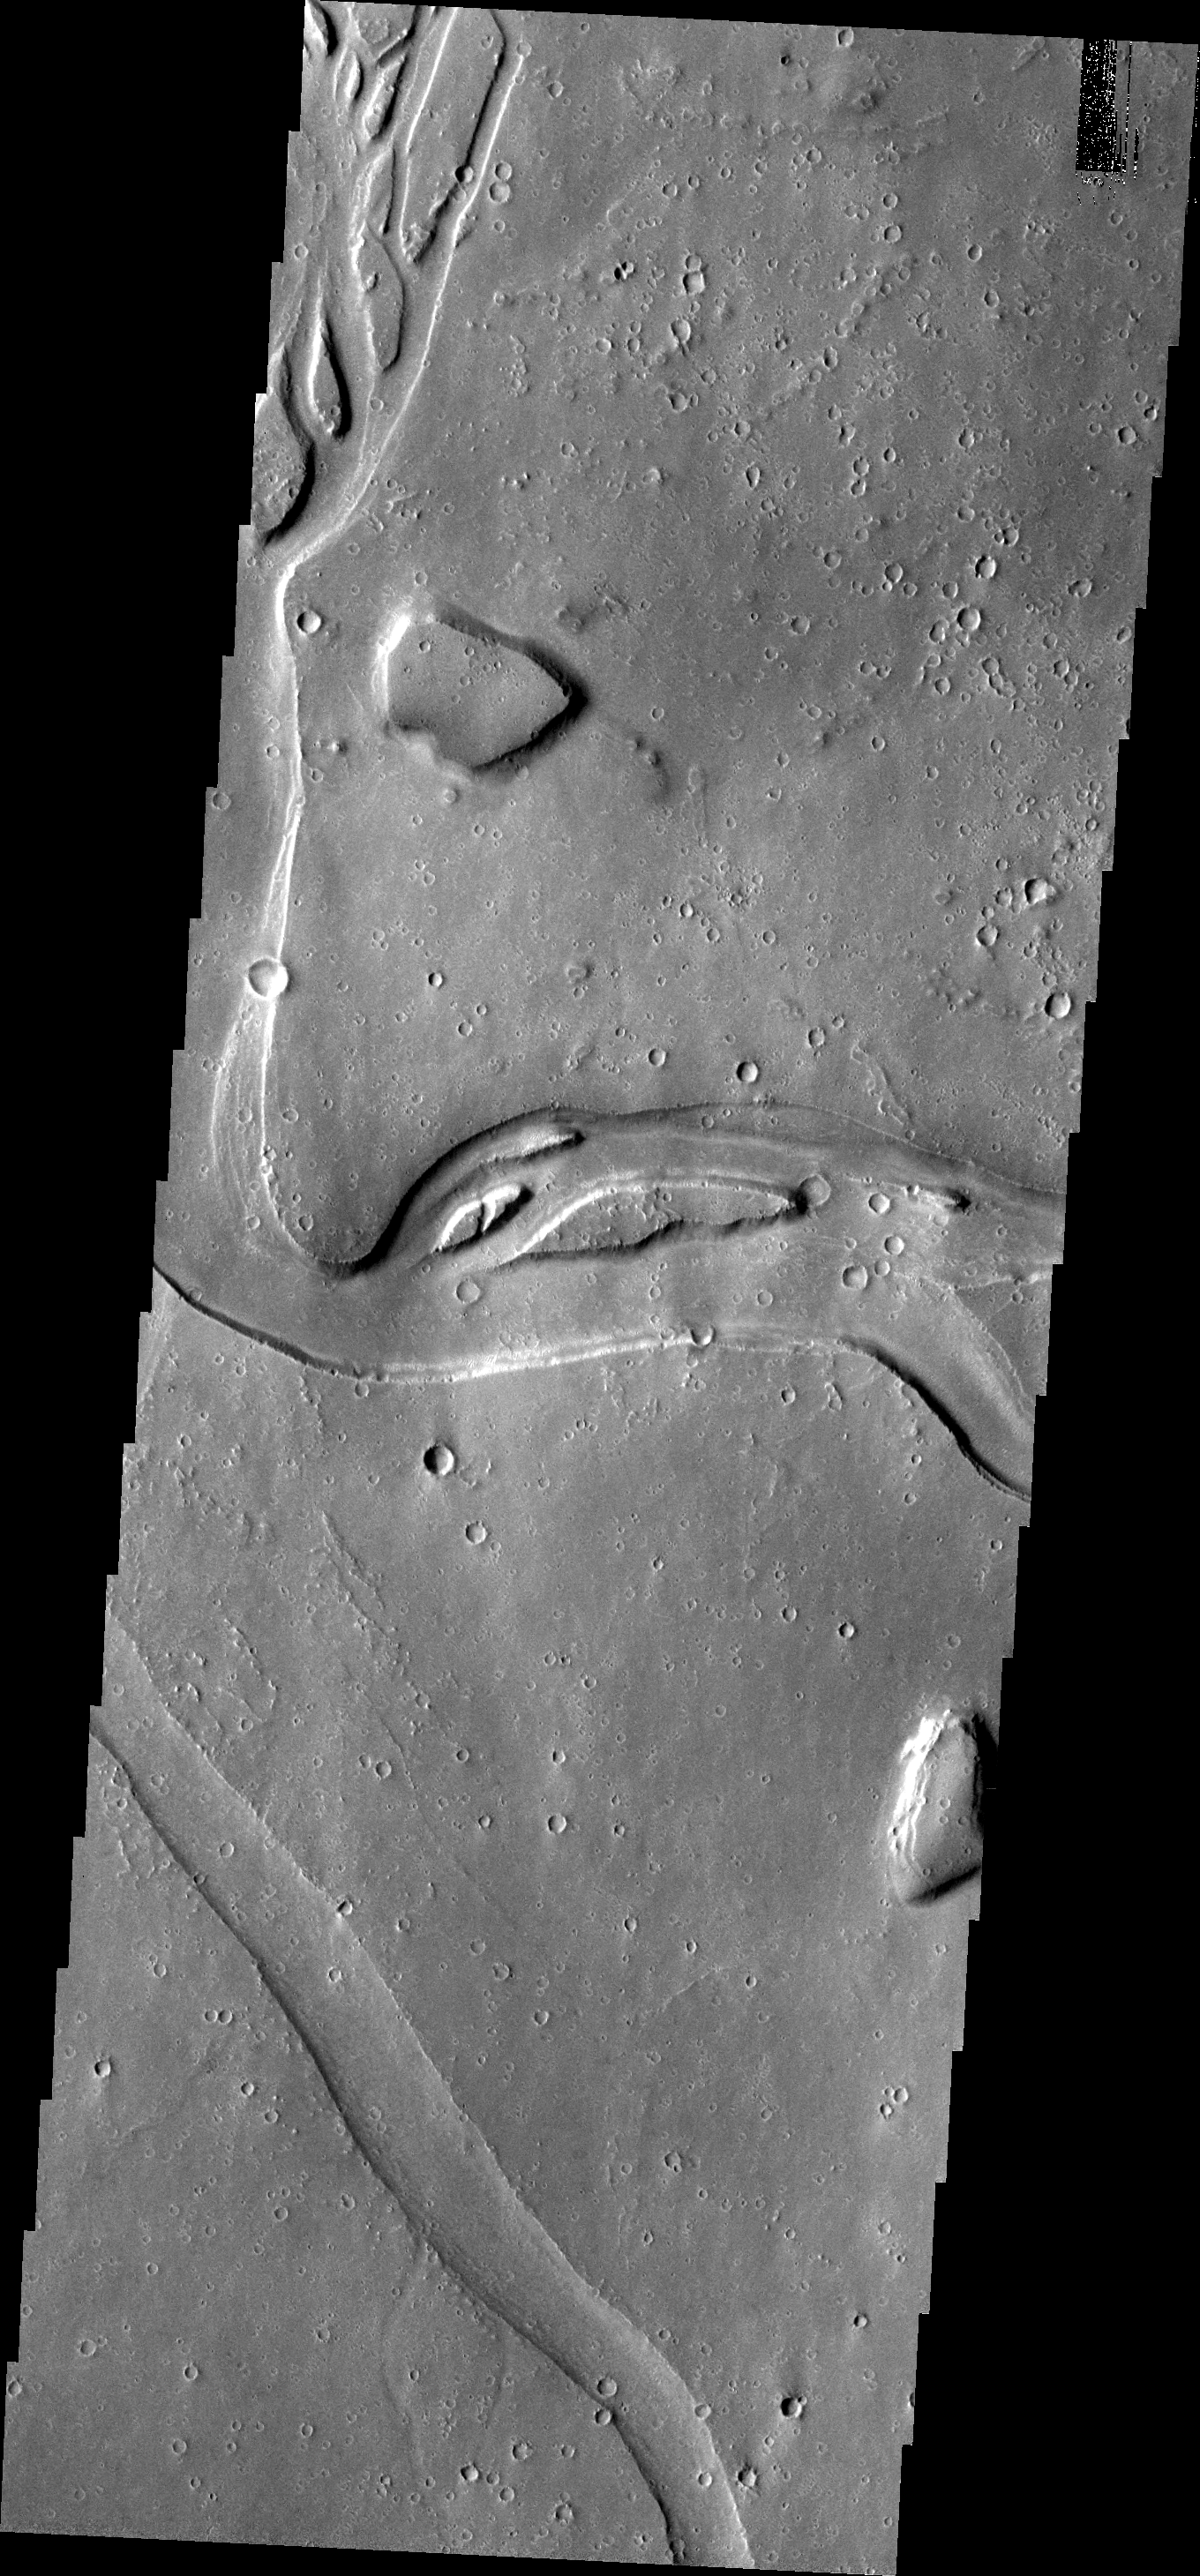

Hebrus Vallis

The channels seen in this image are all part of Hebrus Vallis. Hebrus Vallis is just one of the many channel systems in Utopia Planitia.

Image information: VIS instrument. Latitude 19.0N, Longitude 126.9E. 18 meter/pixel resolution.

Please see the THEMIS Data Citation Note for details on crediting THEMIS images.

Note: this THEMIS visual image has not been radiometrically nor geometrically calibrated for this preliminary release. An empirical correction has been performed to remove instrumental effects. A linear shift has been applied in the cross-track and down-track direction to approximate spacecraft and planetary motion. Fully calibrated and geometrically projected images will be released through the Planetary Data System in accordance with Project policies at a later time.

NASA’s Jet Propulsion Laboratory manages the 2001 Mars Odyssey mission for NASA’s Office of Space Science, Washington, D.C. The Thermal Emission Imaging System (THEMIS) was developed by Arizona State University, Tempe, in collaboration with Raytheon Santa Barbara Remote Sensing. The THEMIS investigation is led by Dr. Philip Christensen at Arizona State University. Lockheed Martin Astronautics, Denver, is the prime contractor for the Odyssey project, and developed and built the orbiter. Mission operations are conducted jointly from Lockheed Martin and from JPL, a division of the California Institute of Technology in Pasadena.

Credit: NASA/JPL/ASU